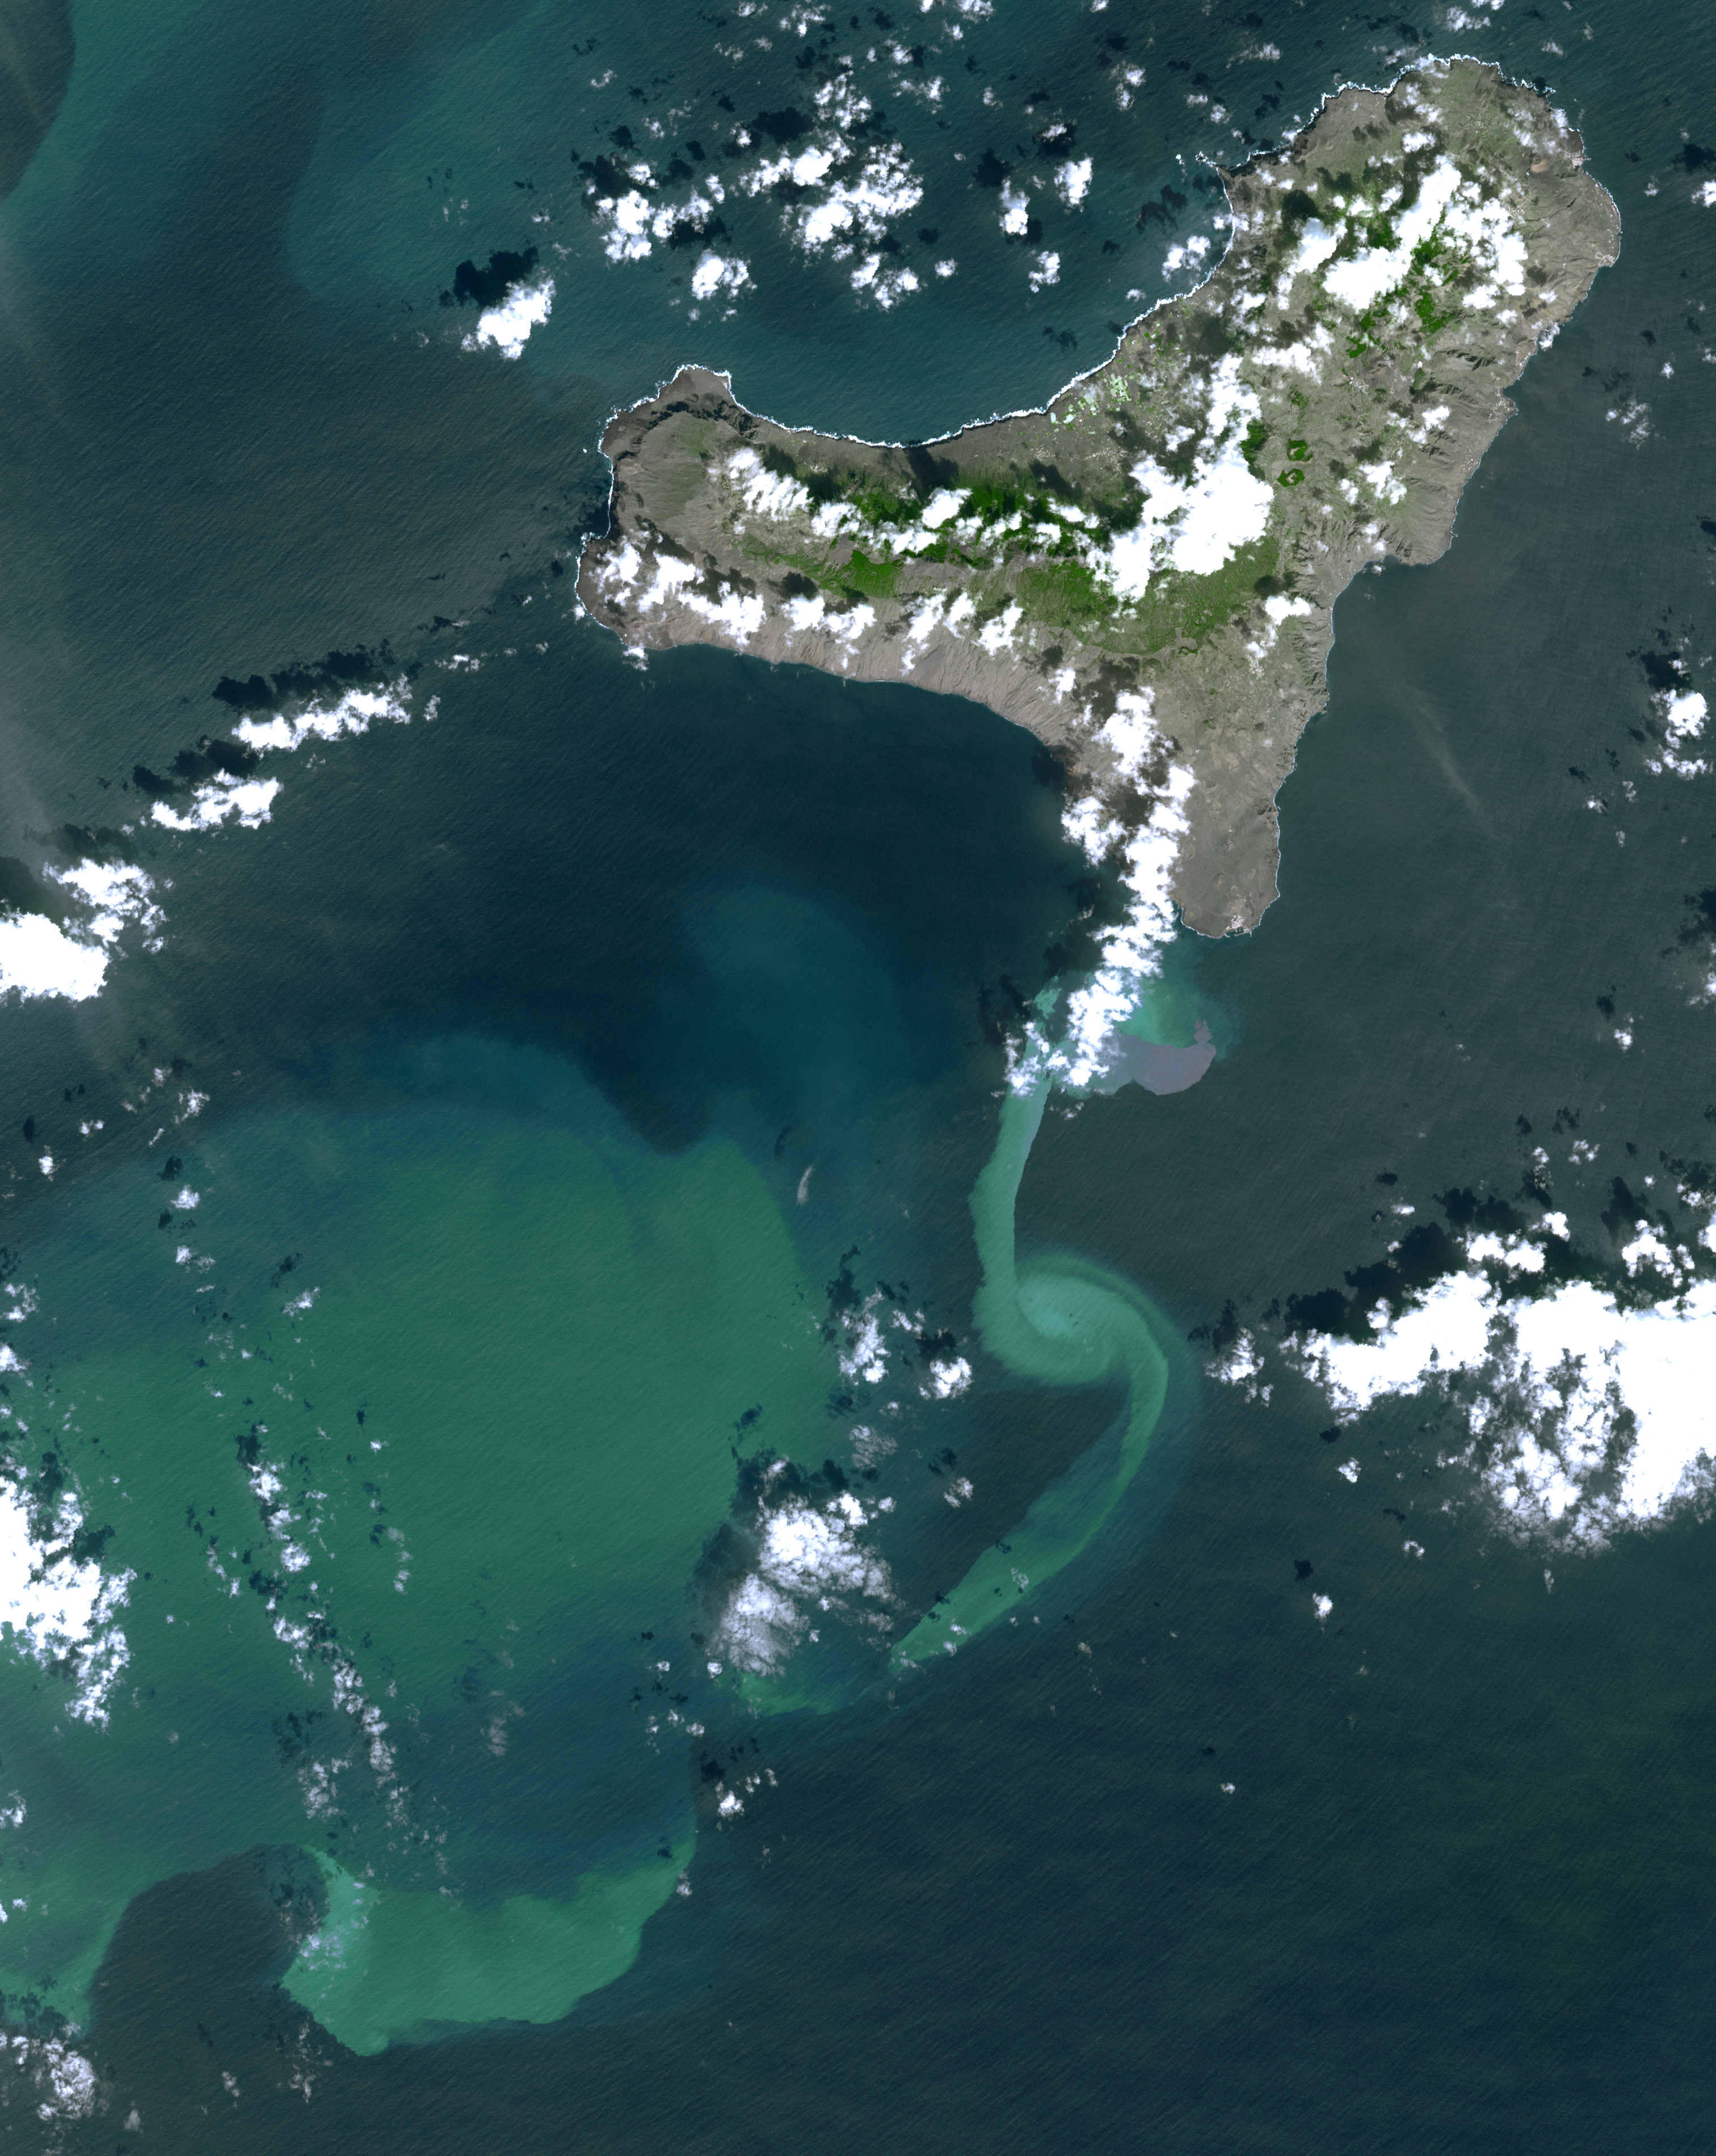

NASA Satellite Tracks Underwater Volcanic Eruption in Canary Islands

In July 2011, volcanic tremors began on the Island of El Hierro in the Canary Islands; by September, many tourists evacuated the resort island, fearing a volcanic eruption. In early October, an underwater volcanic vent began erupting, sending ash and chemicals into the sea and causing muddy discoloration of the waters south of the island. Reports from a recent underwater survey by a Spanish research vessel revealed the presence of an eruptive vent and crater about 500 feet (150 meters) below the surface, accompanied by submarine “pillow” lavas — pillow-shaped lavas that form underwater. On November 1, when the Advanced Spaceborne Thermal Emission and Reflection Radiometer (ASTER) instrument on NASA’s Terra spacecraft captured this image, the vent location was marked by brownish discoloration off the south tip of the island. Currents diluted and dispersed the volcanic material to the south and west. The image covers an area of 430.1 by 35.3 miles (48.6 by 57 kilometers) and is located near 27.6 degrees north latitude, 18.1 degrees west longitude.

With its 14 spectral bands from the visible to the thermal infrared wavelength region and its high spatial resolution of 15 to 90 meters (about 50 to 300 feet), ASTER images Earth to map and monitor the changing surface of our planet. ASTER is one of five Earth-observing instruments launched Dec. 18, 1999, on Terra. The instrument was built by Japan’s Ministry of Economy, Trade and Industry. A joint U.S./Japan science team is responsible for validation and calibration of the instrument and data products.

The broad spectral coverage and high spectral resolution of ASTER provides scientists in numerous disciplines with critical information for surface mapping and monitoring of dynamic conditions and temporal change. Example applications are: monitoring glacial advances and retreats; monitoring potentially active volcanoes; identifying crop stress; determining cloud morphology and physical properties; wetlands evaluation; thermal pollution monitoring; coral reef degradation; surface temperature mapping of soils and geology; and measuring surface heat balance.

The U.S. science team is located at NASA’s Jet Propulsion Laboratory, Pasadena, Calif. The Terra mission is part of NASA’s Science Mission Directorate, Washington, D.C.

Credit: NASA/GSFC/METI/ERSDAC/JAROS, and U.S./Japan ASTER Science Team